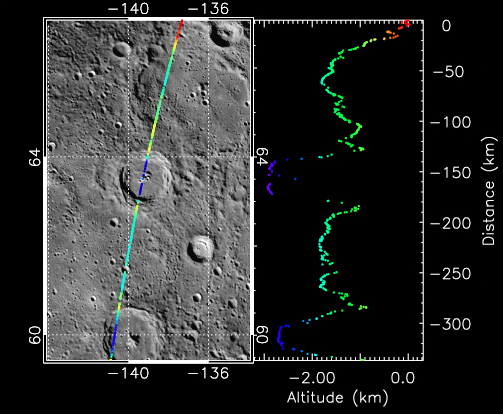

Taking the Measure of Impact Craters on Mercury

An example complex crater on Mercury, ~ 55 km in diameter and centered near 63.5°N, -139°E, that has been imaged by MDIS (left) and profiled by MLA (right). A slightly larger complex crater lies along the MLA profile to the south. To read more about about how craters on Mercury are measured, visit the MESSENGER Science Highlight article.

The MESSENGER spacecraft is the first ever to orbit the planet Mercury, and the spacecraft’s seven scientific instruments and radio science investigation are unraveling the history and evolution of the Solar System’s innermost planet. Visit the Why Mercury? section of this website to learn more about the key science questions that the MESSENGER mission is addressing.

Date Presented: July 7, 2011, in a MESSENGER Science Highlight article.

These images are from MESSENGER, a NASA Discovery mission to conduct the first orbital study of the innermost planet, Mercury. For information regarding the use of images, see the MESSENGER image use policy.

Credit: NASA/Johns Hopkins University Applied Physics Laboratory/Carnegie Institution of Washington